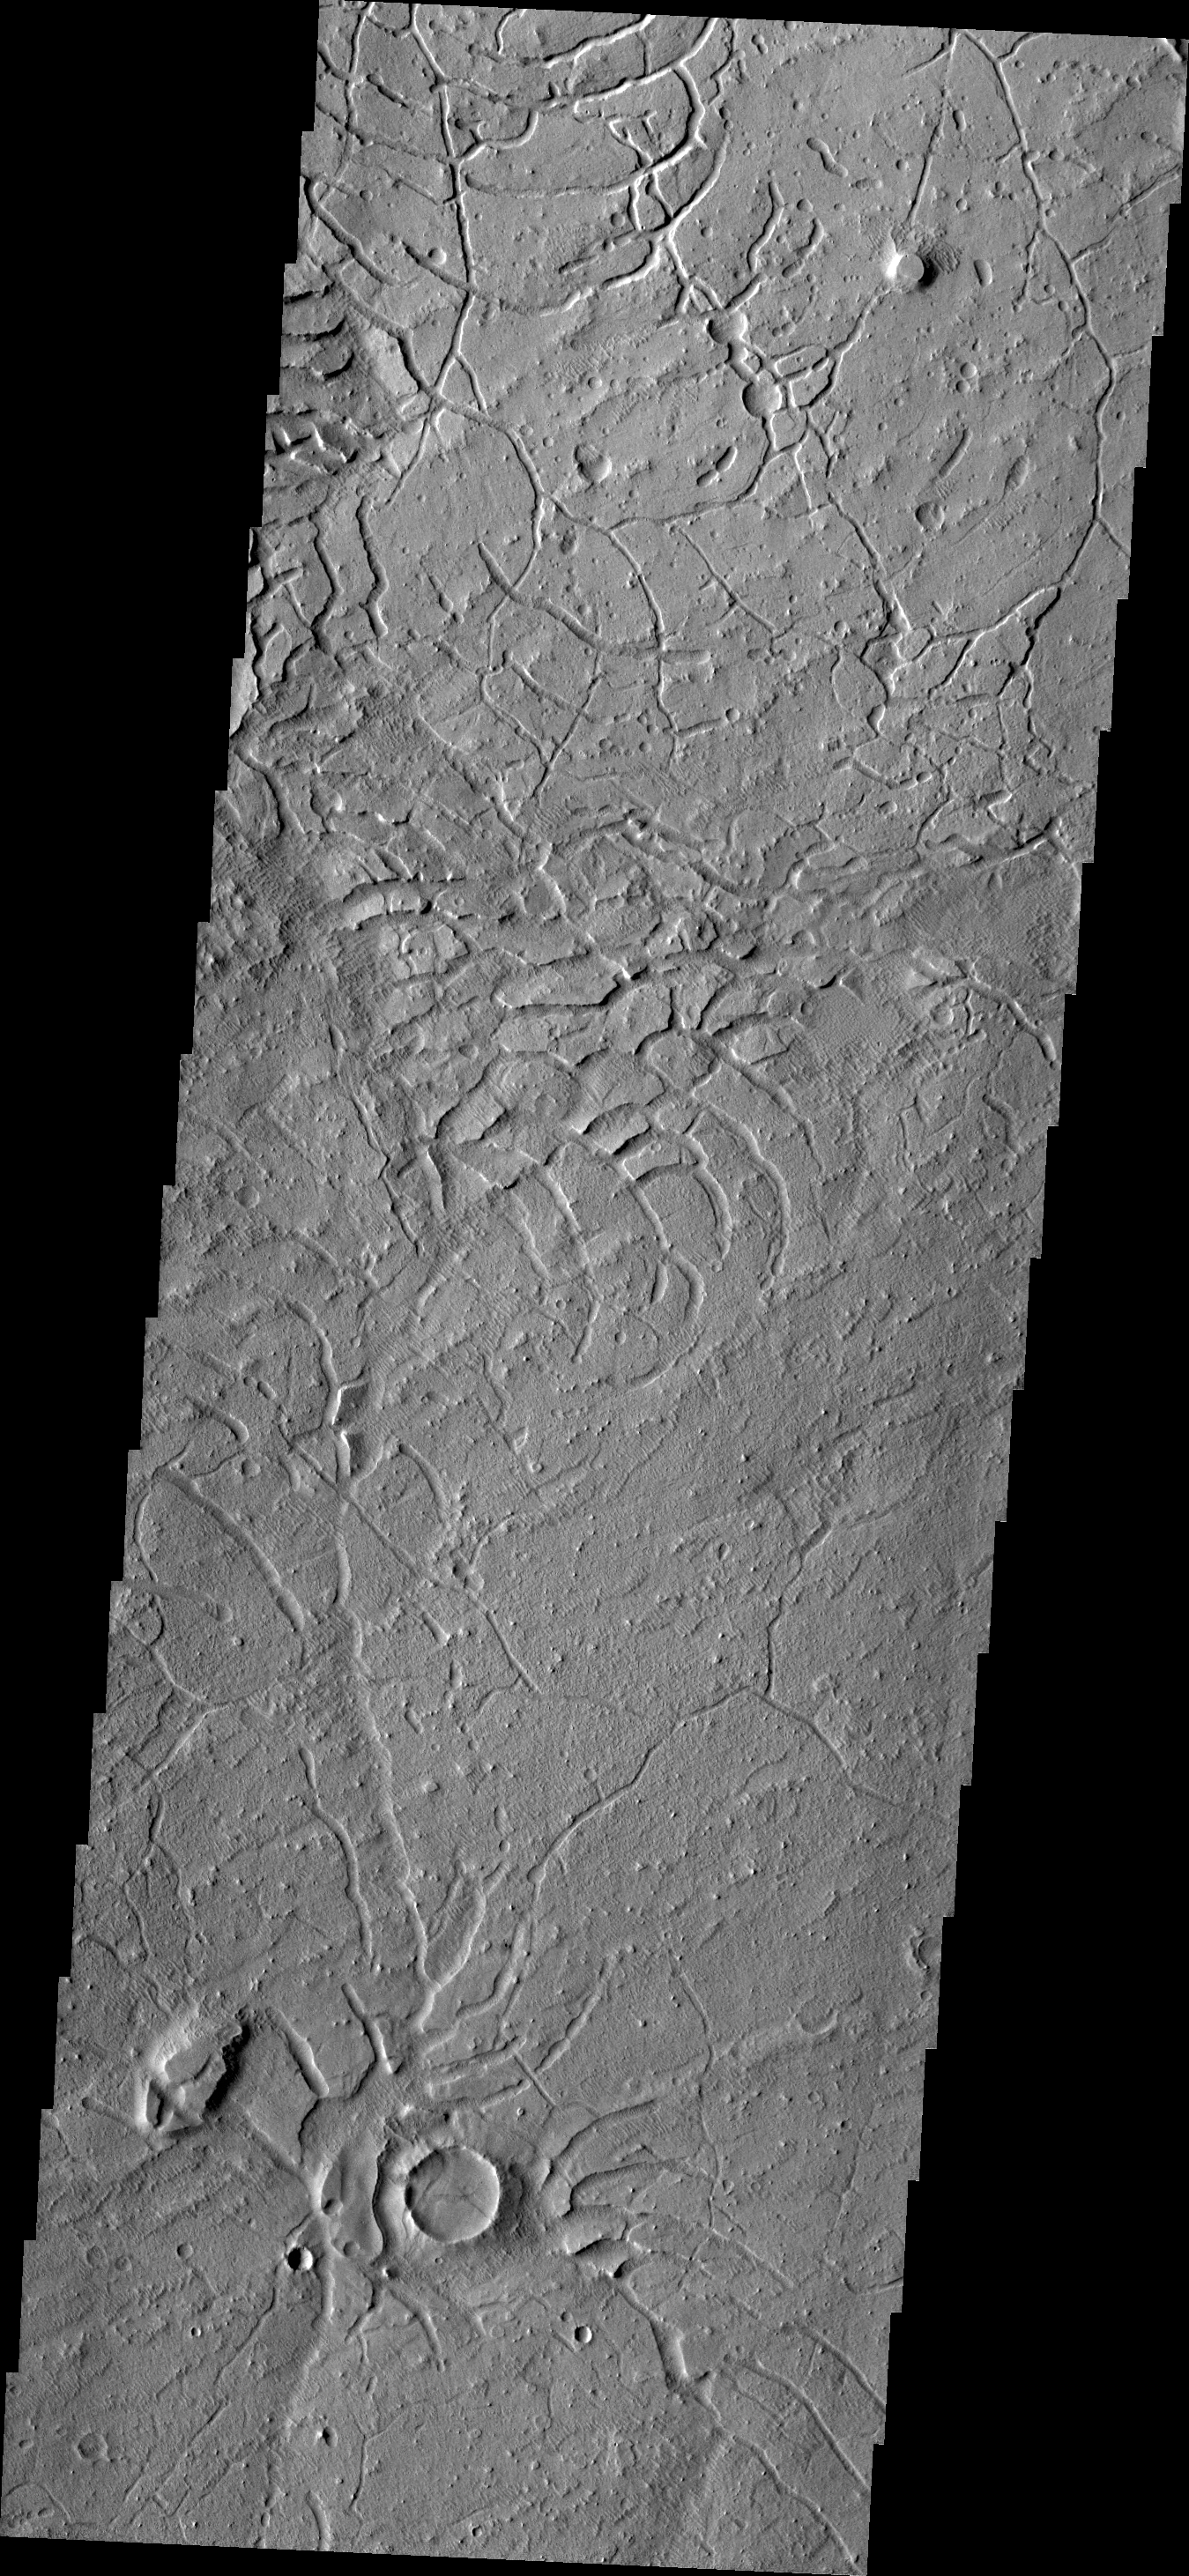

Arcuate Fratures

Arcuate fractures cover this region on the southeast margin of Elysium Planitia.

Credit: NASA/JPL/ASU